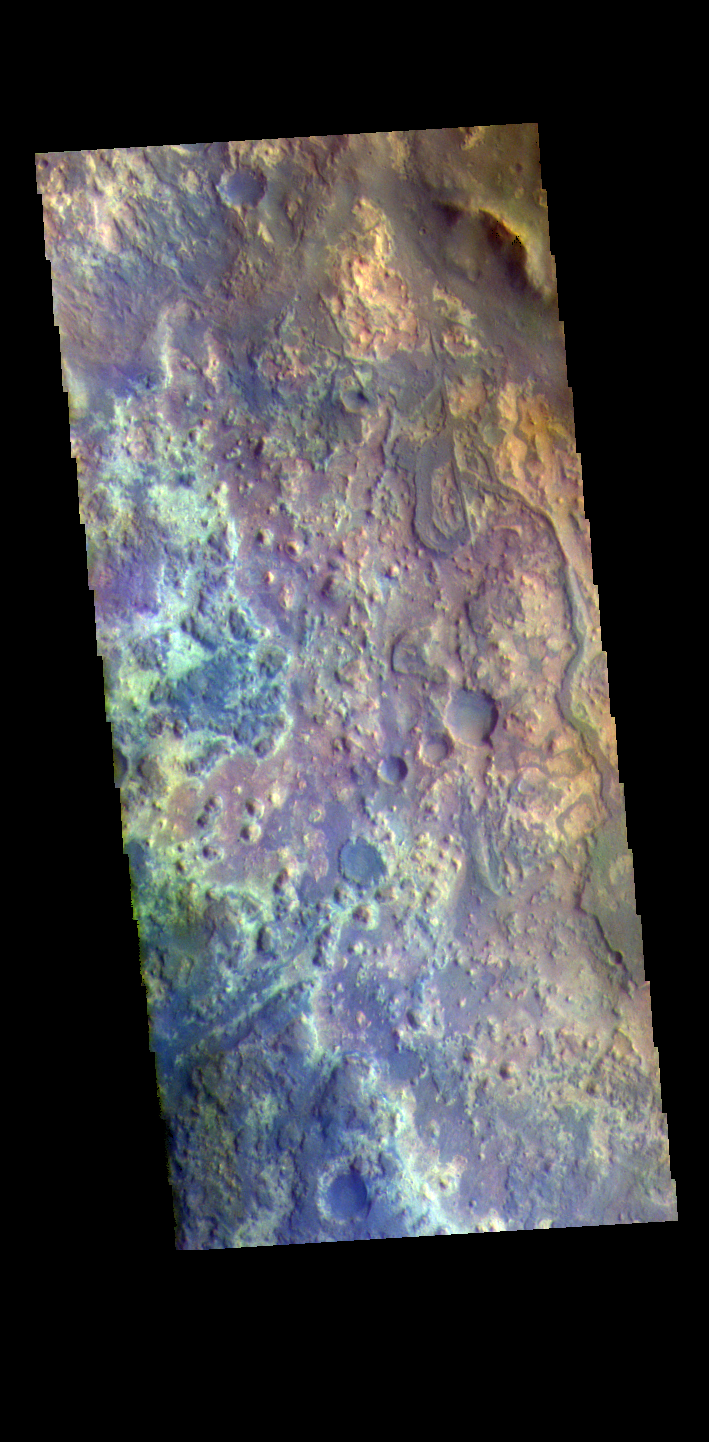

Mawrth Vallis – False Color

The THEMIS VIS camera contains 5 filters. The data from different filters can be combined in multiple ways to create a false color image. These false color images may reveal subtle variations of the surface not easily identified in a single band image. Today’s false color image shows the channel floor of Mawrth Vallis. Of all the channels carved by flowing water on Mars, one of the more unusual is Mawrth Vallis, whose name comes from the Welsh word for Mars. Mawrth Vallis winds through northwest Arabia Terra for some 640 kilometers (400 miles) before emptying into Acidalia Planitia on the edge of the vast northern lowlands. Unlike many outflow channels that start in regions of chaotic terrain, Mawrth Vallis just appears and then grows deeper as it heads downstream, holding a width of approximately 15 km (9 mi) until it widens near its mouth at Chryse Planitia.

Credit: NASA/JPL-Caltech/ASU